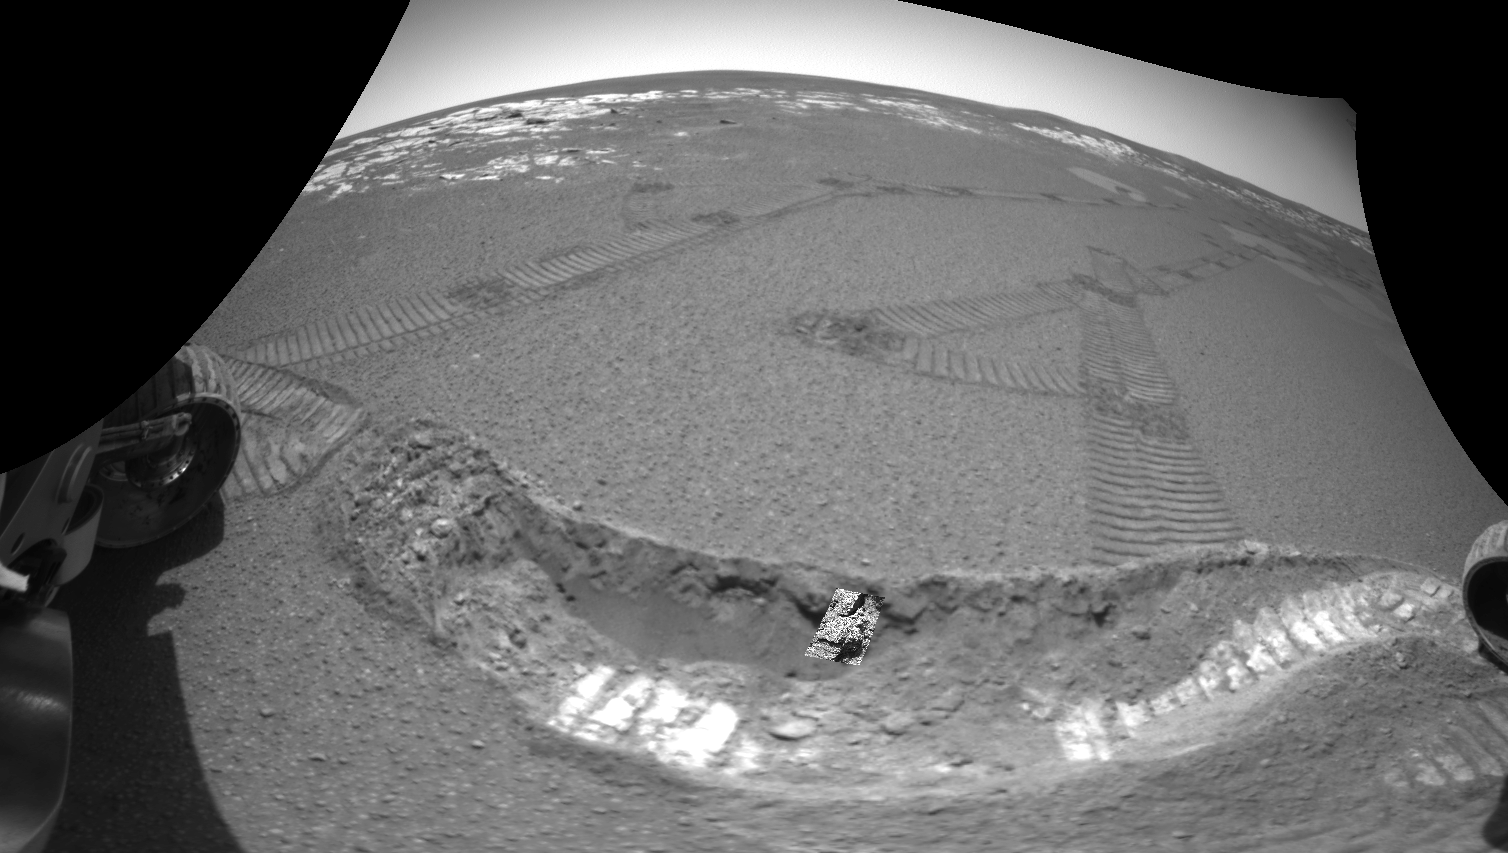

Taking a Deeper Look

This image taken by the navigation camera on the Mars Exploration Rover Opportunity shows the crater floor at Meridiani Planum, Mars, after the rover dug a trench on sol 23 (February 16, 2004). Scientists used the microscopic imager, an instrument located on the rover’s instrument deployment device, or “arm,” to take a picture of the small patch of soil in the center of the trench wall. Here, that microscopic image has been overlaid to show where that patch of soil, which measures approximately 3 centimeters (1.2 inches) across, is located.

Credit: NASA/JPL/USGS